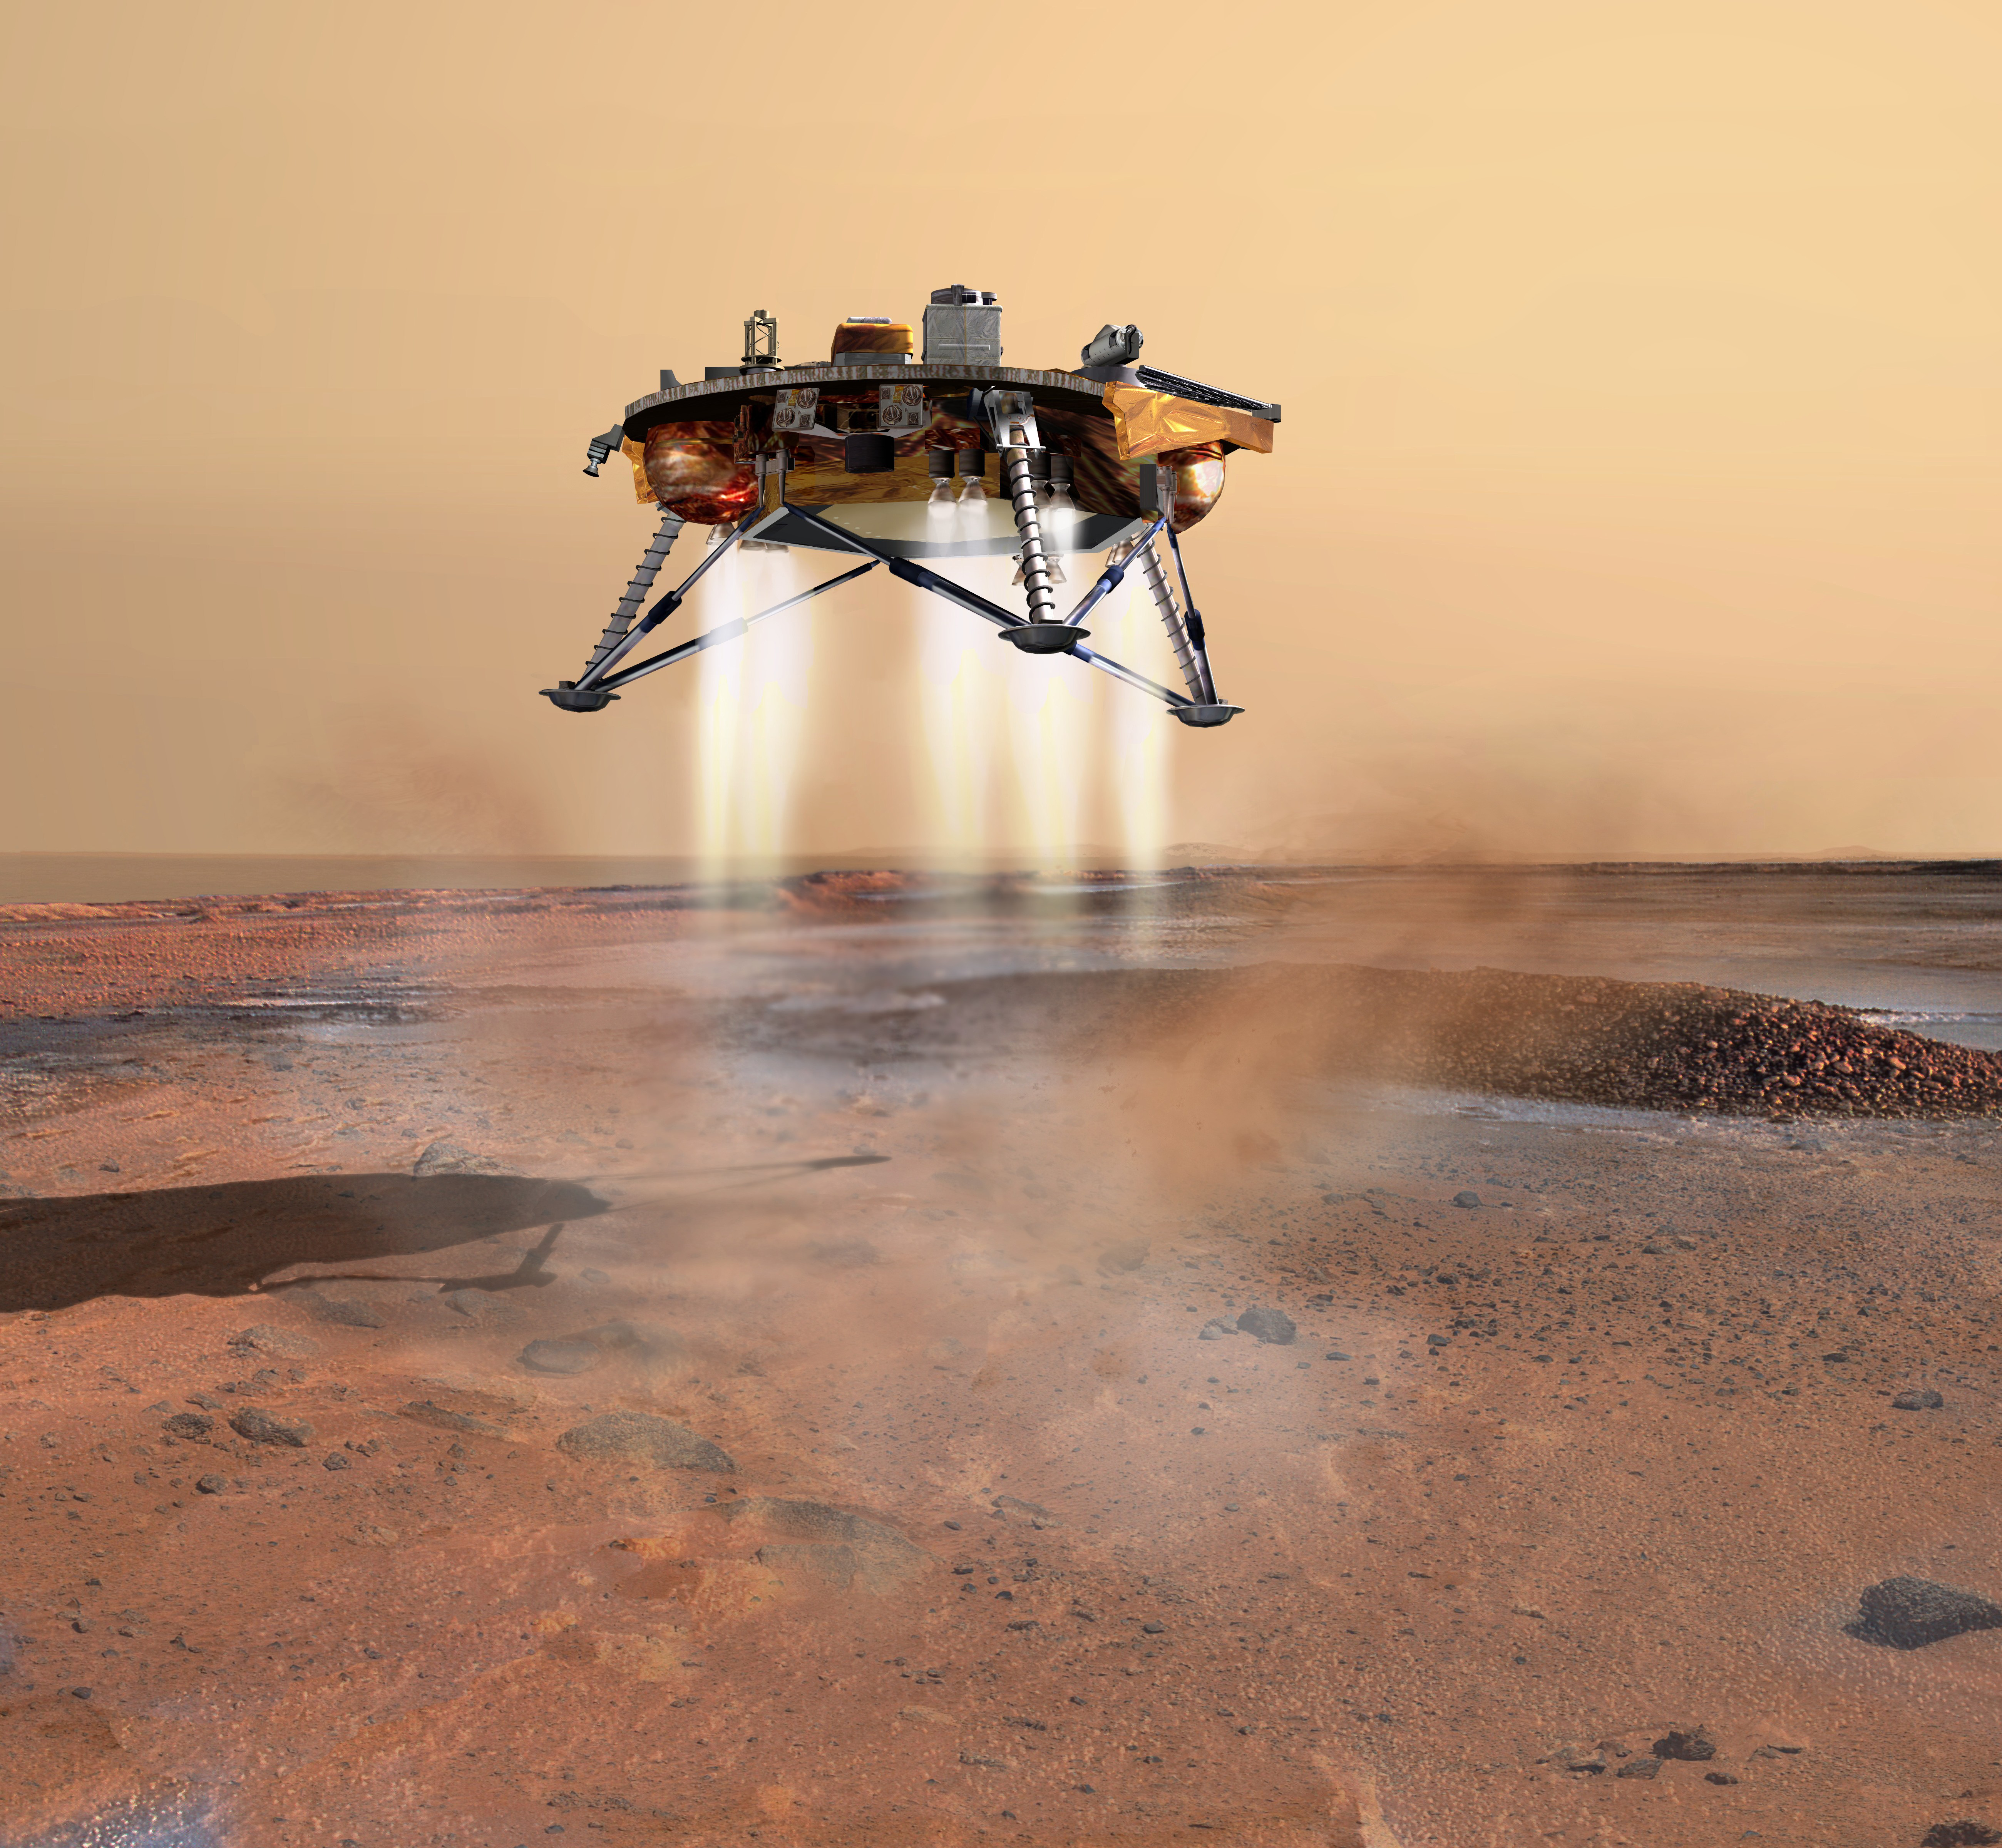

Powered Landing of Phoenix (Artist Concept)

This artist’s concept depicts NASA’s Phoenix Mars Lander a moment before its 2008 touchdown on the arctic plains of Mars. Pulsed rocket engines control the spacecraft’s speed during the final seconds of descent.

Photojournal Note: As planned, the Phoenix lander, which landed May 25, 2008 23:53 UTC, ended communications in November 2008, about six months after landing, when its solar panels ceased operating in the dark Martian winter.

Credit: NASA/JPL-Calech/University of Arizona